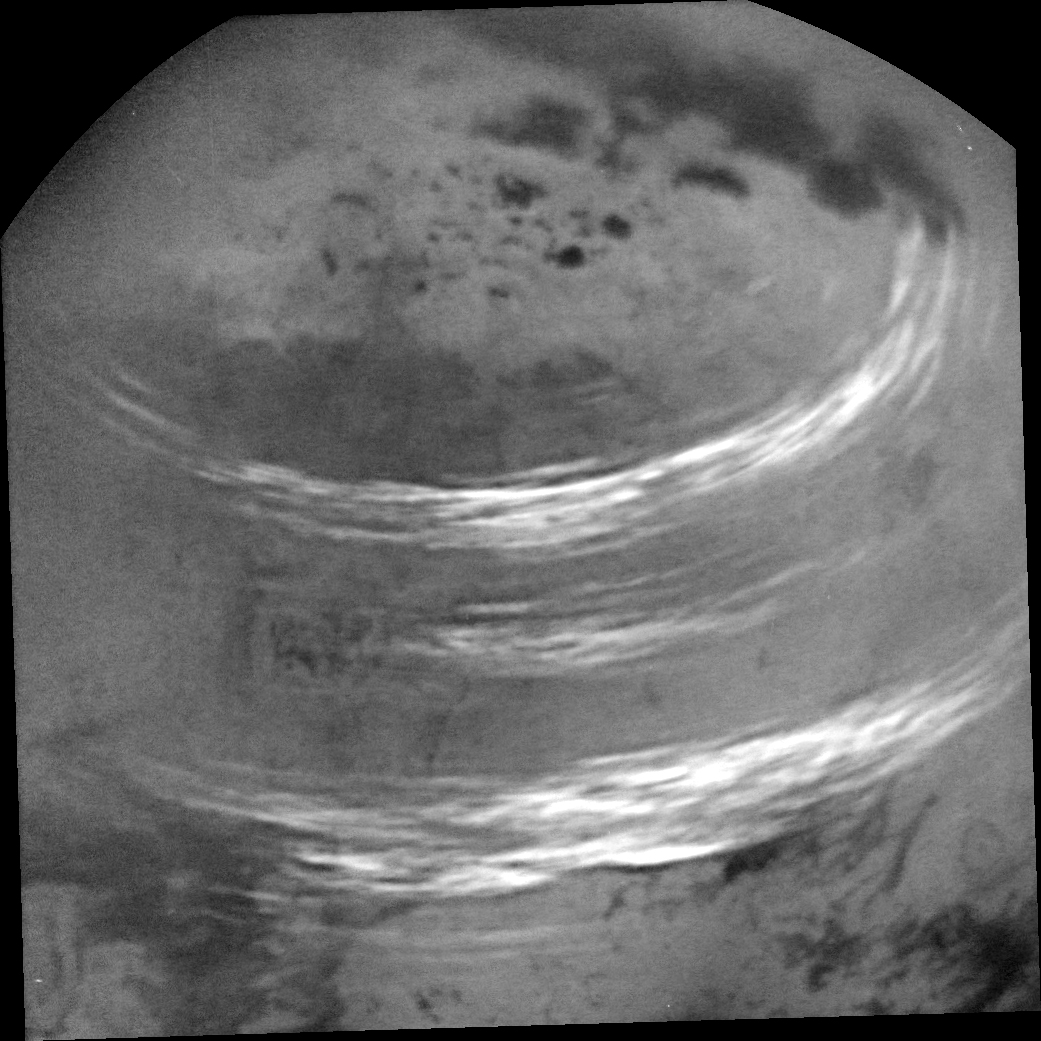

Cloud Bands Streak Across Titan

Figure 1

NASA’s Cassini spacecraft captured this view of bands of bright, feathery methane clouds drifting across Saturn’s moon Titan on May 7, 2017.

The view was obtained during a distant (non-targeted) flyby, during which Cassini passed 303,000 miles (488,000 kilometers) above the moon’s surface. Although Cassini will have no further close, targeted flybys of Titan, the spacecraft continues to observe the giant moon and its atmosphere from a distance.

The dark regions at top are Titan’s hydrocarbon lakes and seas.

Two versions of this image are presented here, one with stronger enhancement (main image) and one with much softer enhancement (Figure 1). See PIA21610 for another view of these clouds.

The image was taken on May 7, 2017, at a distance of 316,000 miles (508,000 kilometers). The view is an orthographic projection centered on 57 degrees north latitude, 48 degrees west longitude. An orthographic view is most like the view seen by a distant observer. Image scale is about 2 miles (3 kilometers) per pixel.

The Cassini mission is a cooperative project of NASA, ESA (the European Space Agency) and the Italian Space Agency. The Jet Propulsion Laboratory, a division of the California Institute of Technology in Pasadena, manages the mission for NASA’s Science Mission Directorate, Washington. The Cassini orbiter and its two onboard cameras were designed, developed and assembled at JPL. The imaging operations center is based at the Space Science Institute in Boulder, Colorado.

Credit: NASA/JPL-Caltech/Space Science Institute